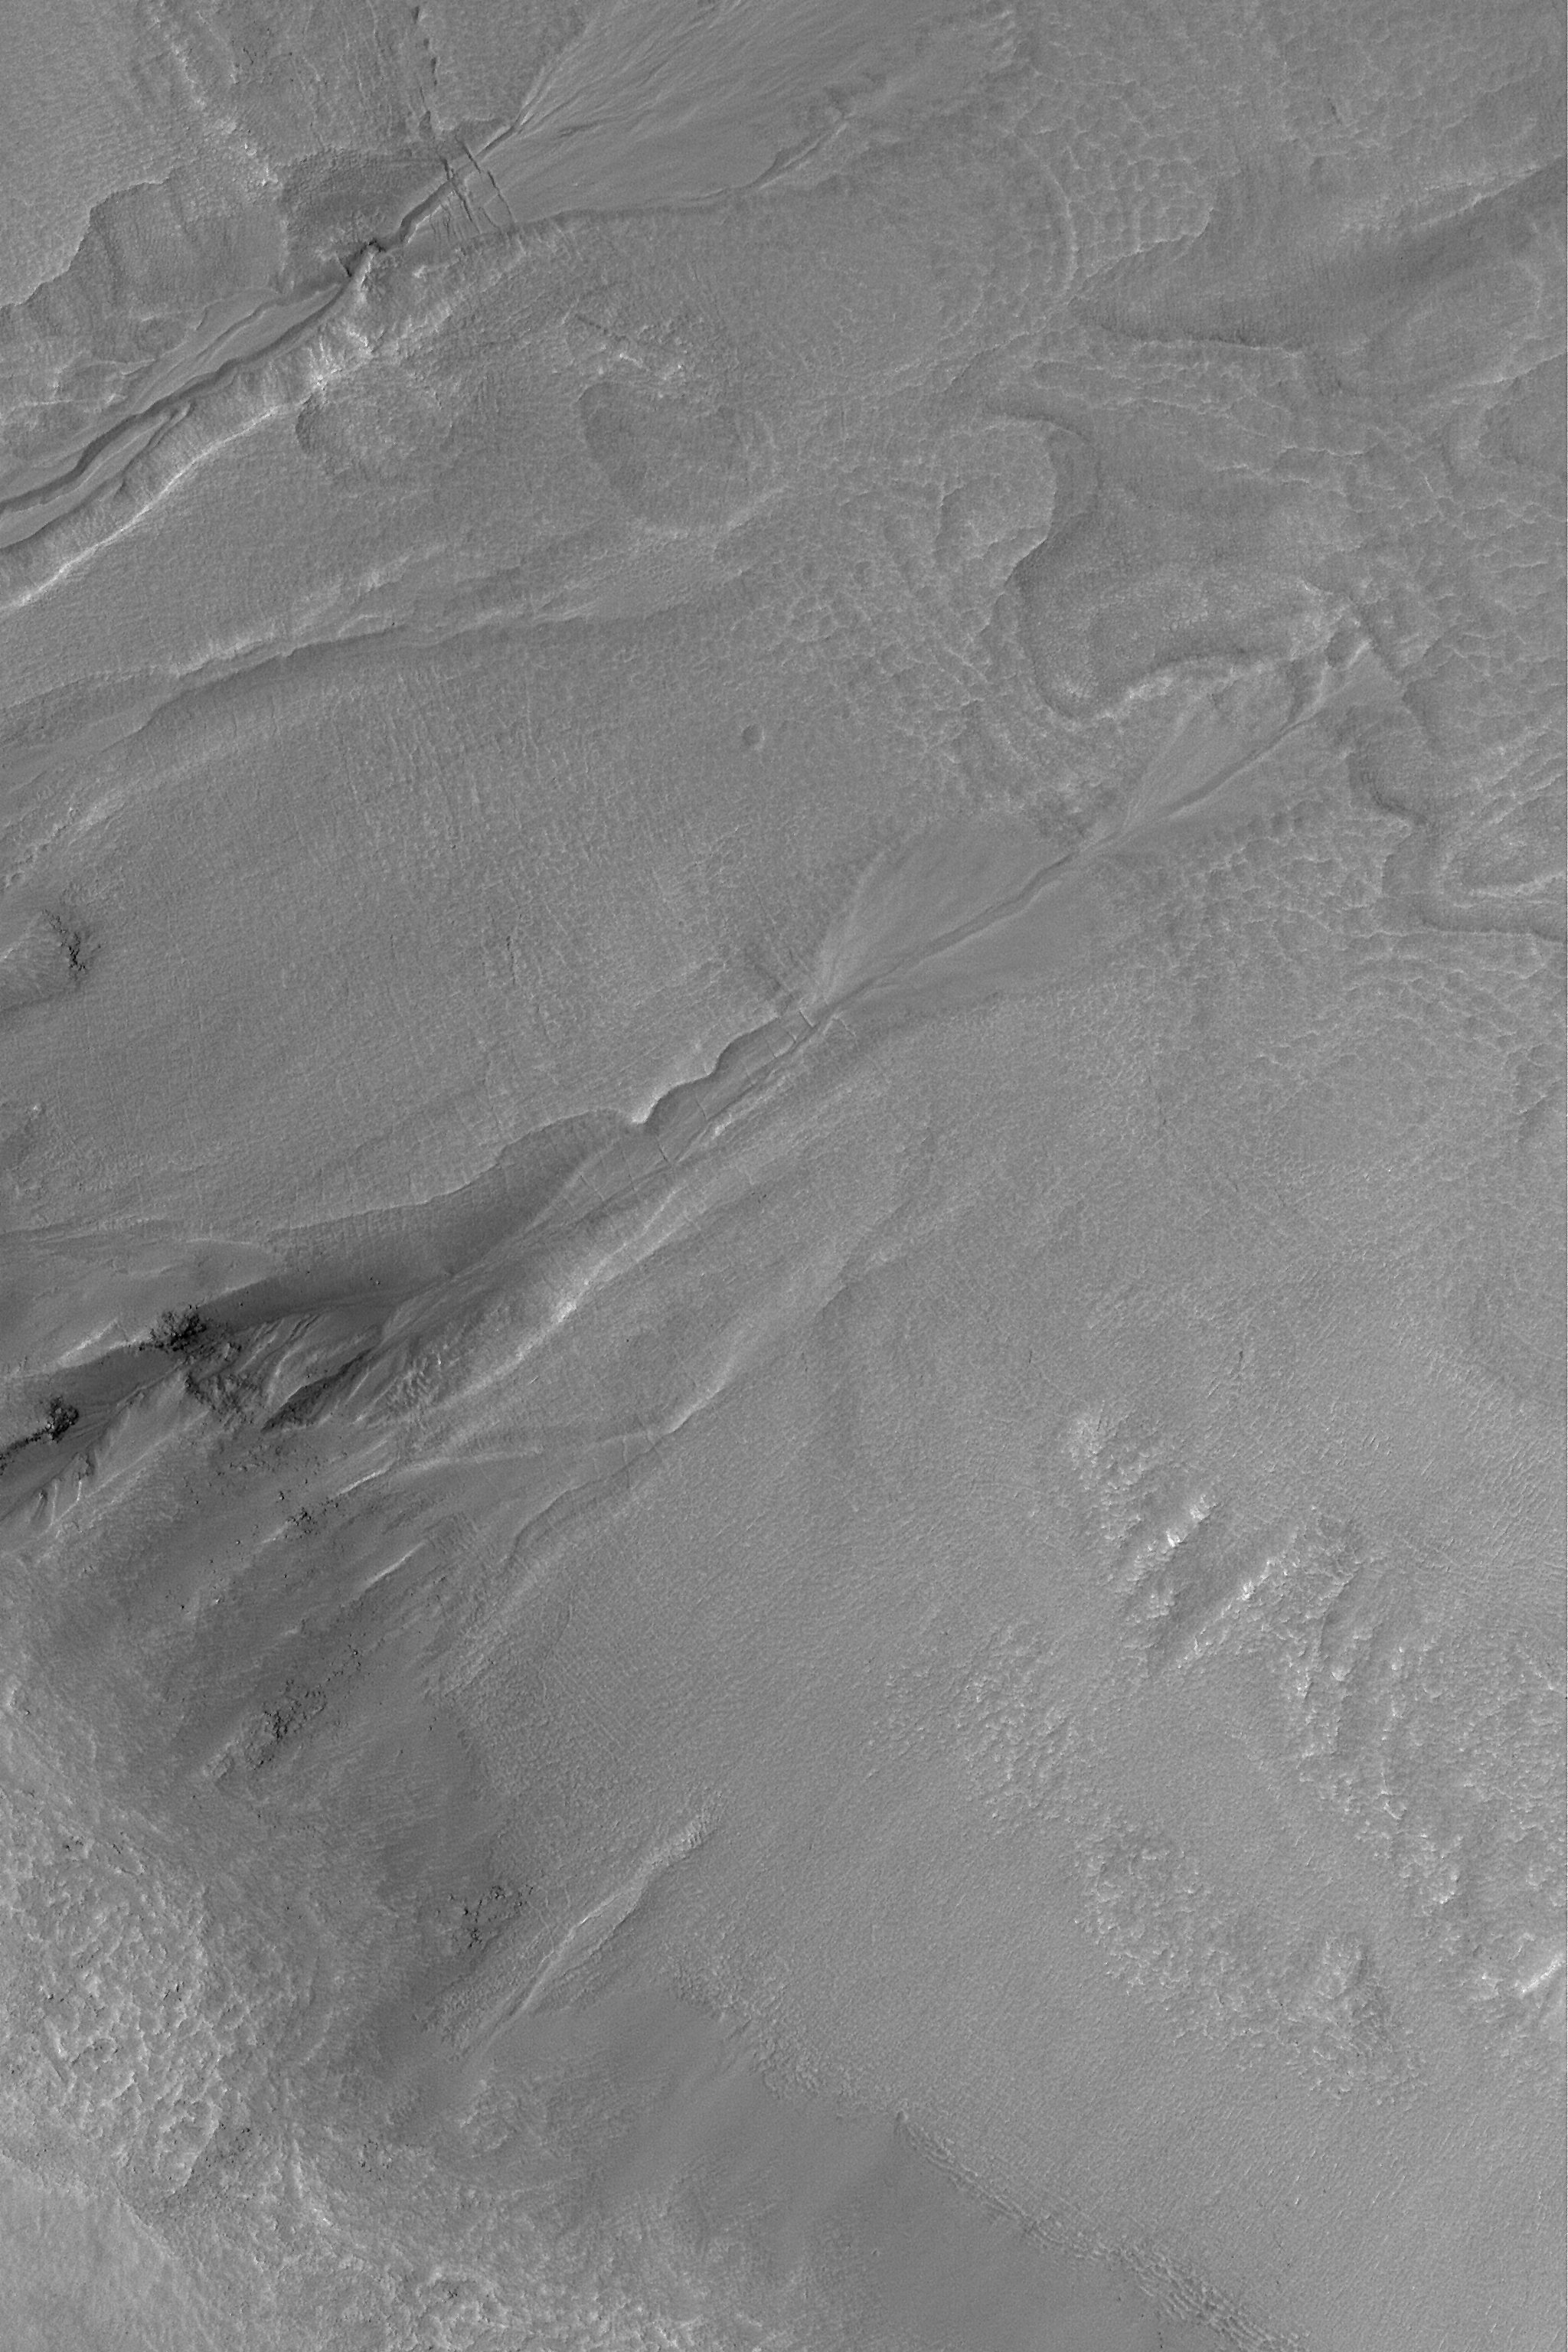

Multiple-Event Gully

MGS MOC Release No. MOC2-554, 24 November 2003

Middle- and polar-latitude gullies are common on crater and trough walls in the martian southern hemisphere. Some also occur in the north. One of the controversies surrounding gullies is whether they involved fluid flow (such as liquid water) or were formed by dry landsliding processes. The occurrence of banked and leveed channels in many gullies argues that they formed by fluid flow. Another question centers on whether gullies are “one-shot deals” or involved more than one episode of fluid flow. This Mars Global Surveyor (MGS) Mars Orbiter Camera (MOC) image, acquired in November 2003, shows a gully with an apron, near the center of the frame, that formed by multiple fluid flows. The apron of debris at the base of the gully near the center of the picture is not just one apron, it is three. Three separate aprons formed at three different times. First, the larger, left-most apron formed. Later, another event caused fluid to cut through that apron and create a new one (the middle of the three). Later, a third event cut both aprons and formed a small, third one. This image shows the wall of an impact crater located near 51.3°S, 326.6°W. The image covers an area 3 km (1.9 mi) wide, and is illuminated by sunlight from the upper left.

Credit: NASA/JPL/Malin Space Science Systems